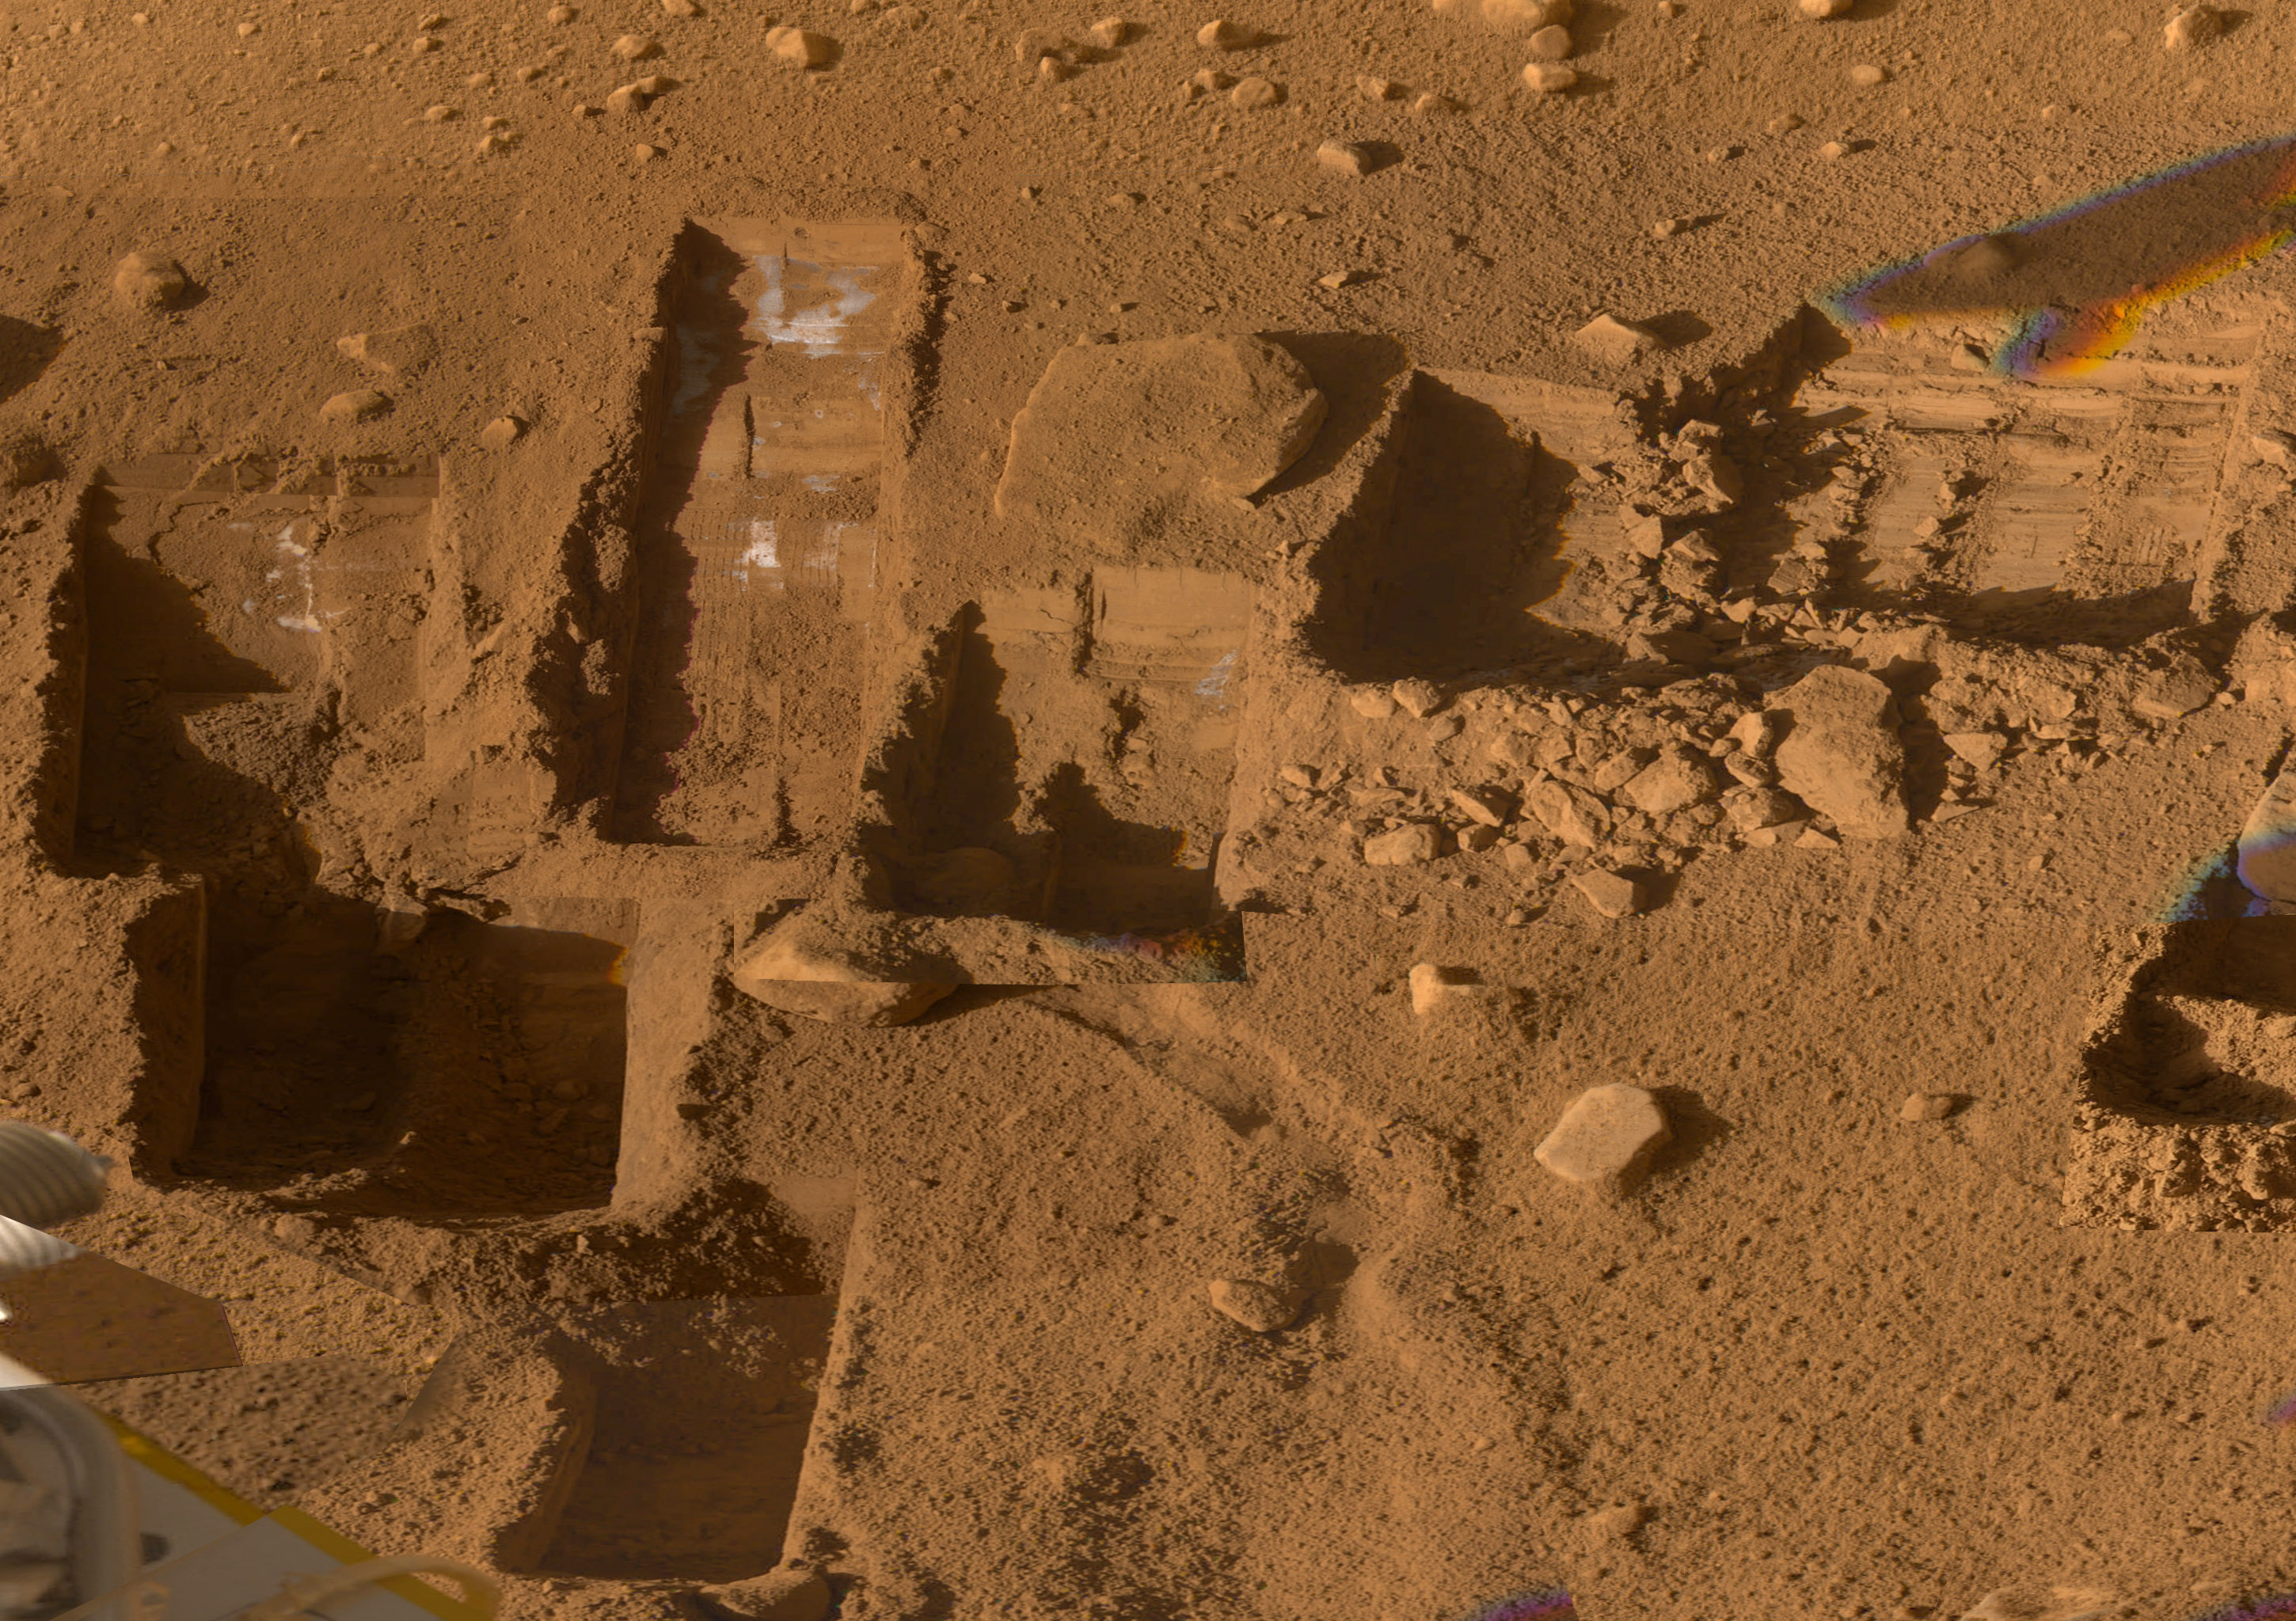

Composite View of Phoenix Trenches

Several of the trenches dug by NASA’s Phoenix Mars Lander are displayed in this approximately true color mosaic of images from the lander’s Surface Stereo Imager camera.

The component images were taken on various dates during the five months that Phoenix studied its surroundings after landing on a Martian arctic plain on May 25, 2008.

The Phoenix Mission was led by the University of Arizona, Tucson, on behalf of NASA. Project management of the mission was by NASA’s Jet Propulsion Laboratory, Pasadena, Calif. Spacecraft development was by Lockheed Martin Space Systems, Denver.

Photojournal Note: As planned, the Phoenix lander, which landed May 25, 2008 23:53 UTC, ended communications in November 2008, about six months after landing, when its solar panels ceased operating in the dark Martian winter.

Credit: NASA/JPL-Caltech/University of Arizona/Texas A&M University